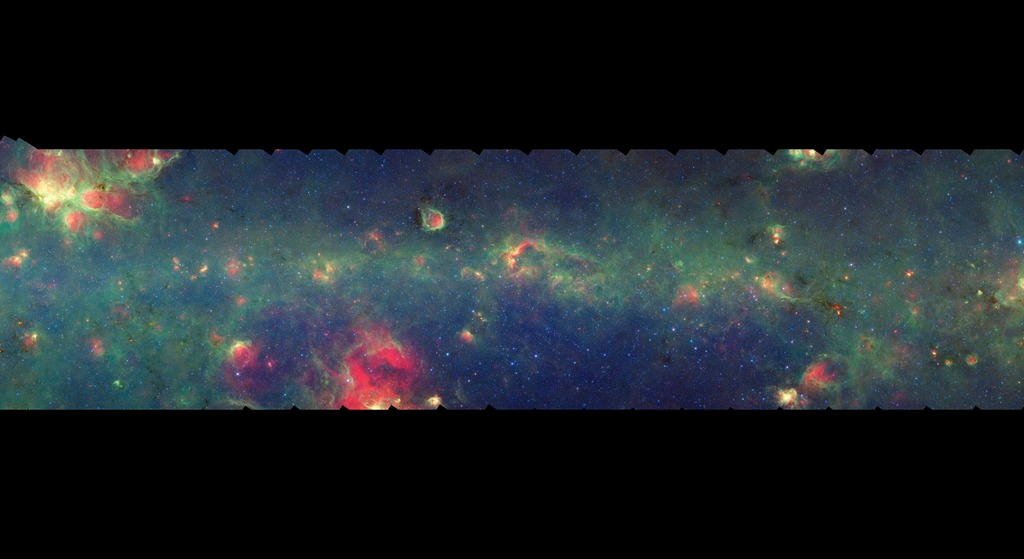

GLIMPSE-MIPSGAL Milky Way 10

This is one segment of an infrared portrait of dust and stars radiating in the inner Milky Way. More than 800,000 frames from NASA's Spitzer Space Telescope were stitched together to create the full image, capturing more than 50 percent of our entire galaxy.

As inhabitants of a flat galactic disk, Earth and its solar system have an edge-on view of their host galaxy, like looking at a glass dish from its edge. From our perspective, most of the galaxy is condensed into a blurry narrow band of light that stretches completely around the sky, also known as the galactic plane.

This segment extends through the constellation Scorpius. The only significant feature seen here that also is evident in visible light is the Cat's Paw Nebula, or NGC 6334, at the upper left. The flat band of green running through this region is mostly dust in the distant disk of the Milky Way galaxy. In visible light the foreground dust renders this area nearly featureless and dark with only a scattering of nearby stars.

The swaths of green represent organic molecules, called polycyclic aromatic hydrocarbons, which are illuminated by light from nearby star formation, while the thermal emission, or heat, from warm dust is rendered in red. Star-forming regions appear as swirls of red and yellow, where the warm dust overlaps with the glowing organic molecules. The blue specks sprinkled throughout the photograph are Milky Way stars.

This survey segment spans galactic longitudes of 343.5 to 351.7 degrees and is centered at a galactic latitude of 0 degrees. It covers about two vertical degrees of the galactic plane.

This is a three-color composite that shows infrared observations from two Spitzer instruments. Blue represents 3.6-micron light and green shows light of 8 microns, both captured by Spitzer's infrared array camera. Red is 24-micron light detected by Spitzer's multiband imaging photometer. This combines observations from the Galactic Legacy Infrared Mid-Plane Survey Extraordinaire (GLIMPSE) and MIPSGAL projects.

Credit: NASA/JPL-Caltech/Univ. of Wisconsin